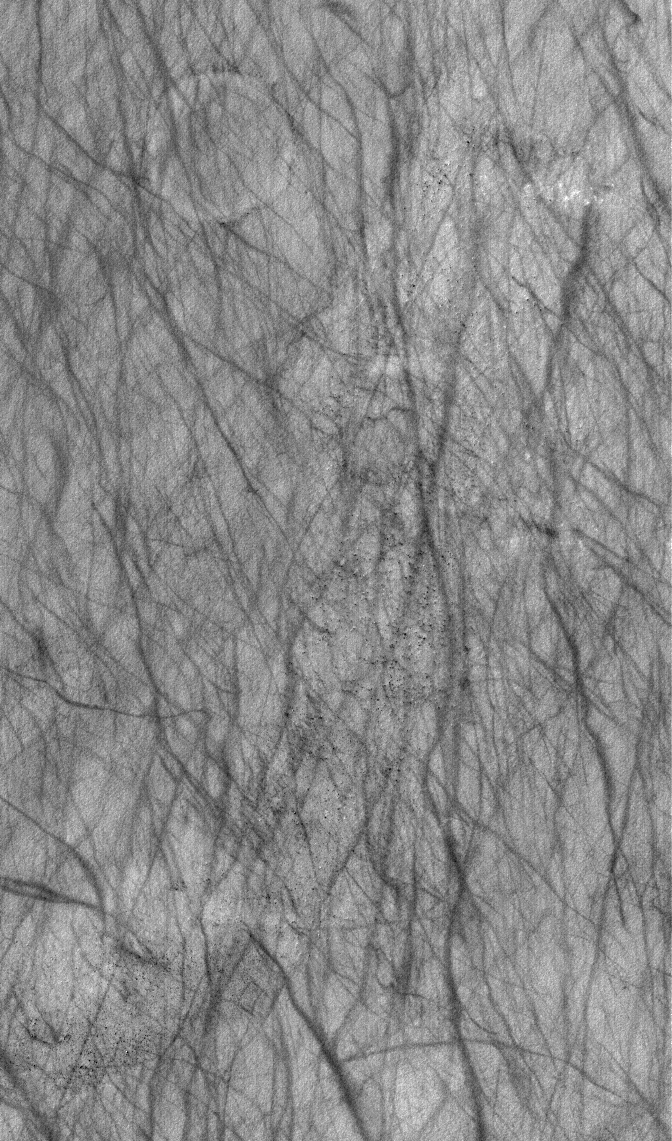

Dust Devil Streaks

27 November 2005
This Mars Global Surveyor (MGS) Mars Orbiter Camera (MOC) image shows a plethora of dark streaks created by spring and summer dust devil activity in Argyre Planitia.

Location near: 64.9°S, 8.3°W
Image width: width: ~3 km (~1.9 mi)
Illumination from: upper left
Season: Southern Summer

Credit: NASA/JPL/Malin Space Science Systems